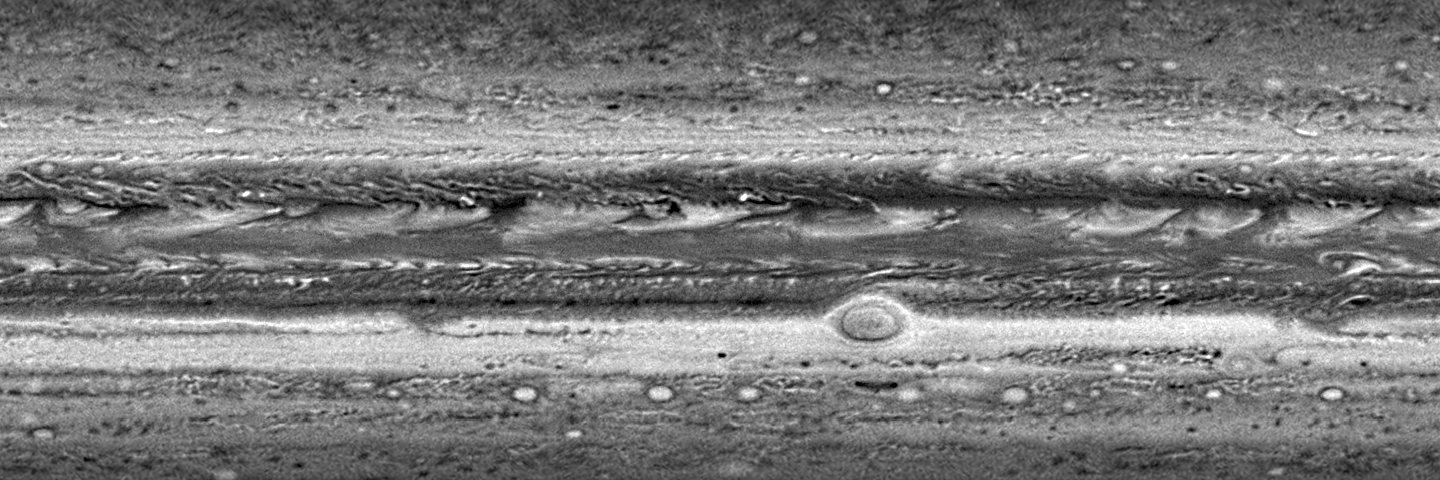

A ‘Moving’ Jupiter Global Map (Animation)

The Long Range Reconnaissance Imager (LORRI) on New Horizons has acquired six global maps of Jupiter as the spacecraft approaches the giant planet for a close encounter at the end of February. The high-resolution camera acquired each of six observation “sets” as a series of individual pictures taken one hour apart, covering a full 10-hour rotation of Jupiter. The LORRI team at the Johns Hopkins University Applied Physics Laboratory (APL) reduced the sets to form six individual maps in a simple rectangular projection. These six maps were then combined to make the movie.

The table below shows the dates and the ranges from Jupiter at which these six sets of observations were acquired. Even for the latest set of images taken January 21-22, from 60.5 million kilometers (37.6 million miles), New Horizons was still farther from Jupiter than the average distance of Mercury from the Sun. At that distance from Jupiter, a single LORRI picture resolution element amounts to 300 kilometers (186 miles) on Jupiter.

Many features seen in Jupiter’s atmosphere are giant storm clouds. The Little Red Spot, which LORRI will image close-up on February 27, is the target-like feature located near 30 degrees South and 230 degrees West; this storm is larger than the Earth. The even larger Great Red Spot is seen near 20 degrees South and 320 degrees West. The counterclockwise rotation of the clouds within the Great Red Spot can be seen. The westward drift of the Great Red Spot is easily seen in the movie, as is the slower drift, in the opposite direction, of the Little Red Spot. The storms of Jupiter are not fixed in location relative to each other or relative to any solid surface below, because Jupiter is a fluid planet without a solid surface.

Also, dramatic changes are seen in the series of bright plume-like clouds encircling the planet between 0 and 10 degrees North. Scientists believe these result from an enormous atmospheric wave with rising air, rich in ammonia that condenses to form the plume tails, and with falling air in the dark areas just to the east of each plume.

The maps of Jupiter shown here do not include the polar regions, because those regions are not well seen by LORRI from its vantage point high above Jupiter’s equatorial region. Shadows of Jupiter’s moons (first of Io, then of Ganymede) appear in two of the maps.

NameDatesRange from Jupiter
[million km]Image resolution element
[km]

JobsATM1Jan 8-9, 200781.2402JobsATM2Jan 9-10, 200779.9396JobsATM3Jan 14-15, 200771.9356JobsATM4Jan 15, 200770.5349JobsATM5Jan 20-21, 200761.8306JobsATM6Jan 21-22, 200760.5300

Credit: NASA/Johns Hopkins University Applied Physics Laboratory/Southwest Research Institute